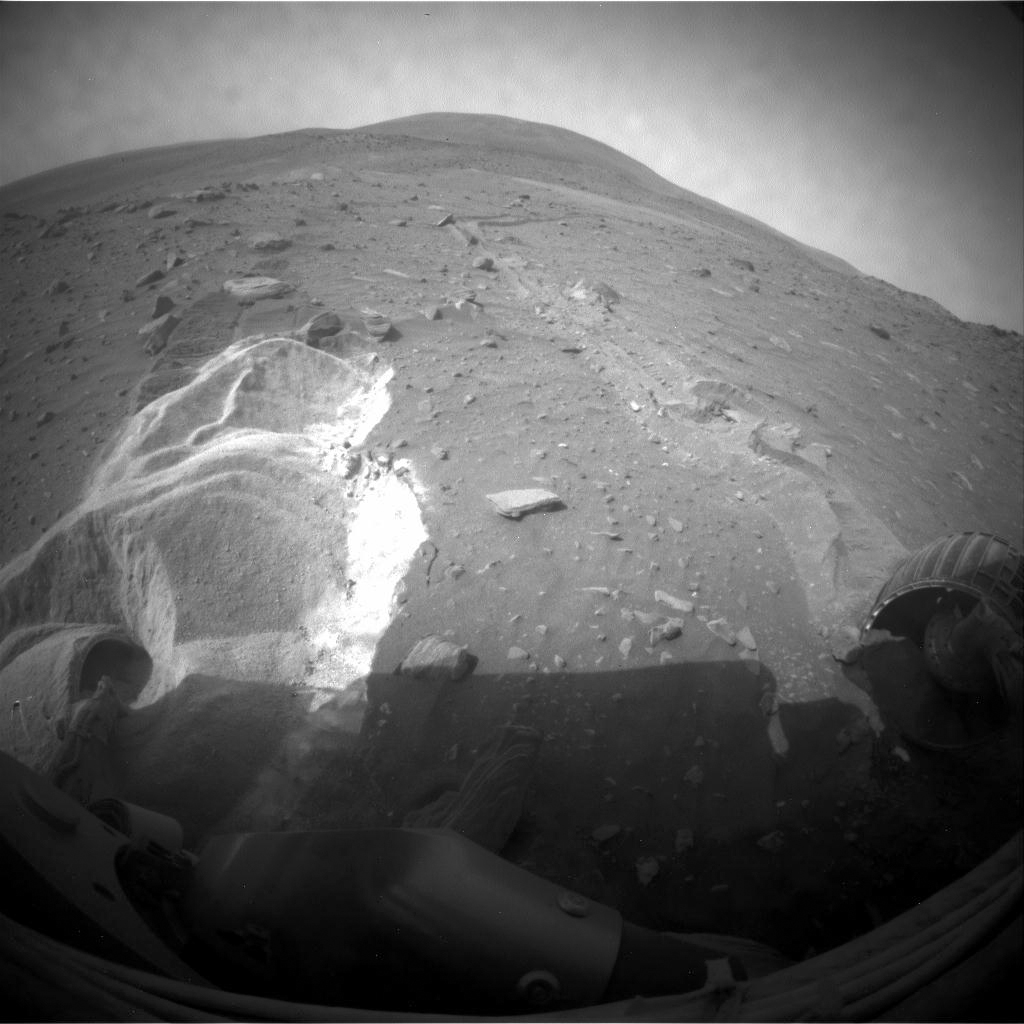

Spirit’s Wheels Digging into Soft Ground, Sol 1899

Wheel slippage during attempts to extricate NASA’s Mars Rover Spirit from a patch of soft ground during the preceding two weeks had partially buried the wheels by the 1,899th Martian day, or sol, of the Spirit’s mission on Mars (May 6, 2009).

Spirit took this image with its front hazard-avoidance camera on Sol 1899. With Spirit in the position shown here, the rover team temporarily suspended driving attempts while studying the ground around Spirit and planning simulation tests of driving options with a test rover at NASA’s Jet Propulsion Laboratory in Pasadena, Calif.

Driving attempts between the time Spirit took a similar image (PIA12002) 10 sols earlier and when this image was taken moved the rover a total of about 36 centimeters (14 inches).

While driving backwards, the rover drags its right front wheel, which no longer rotates. For scale, the distance between the wheel tracks is about 1 meter (40 inches). This view is looking northward, with Husband Hill on the horizon.

Credit: NASA/JPL-Caltech